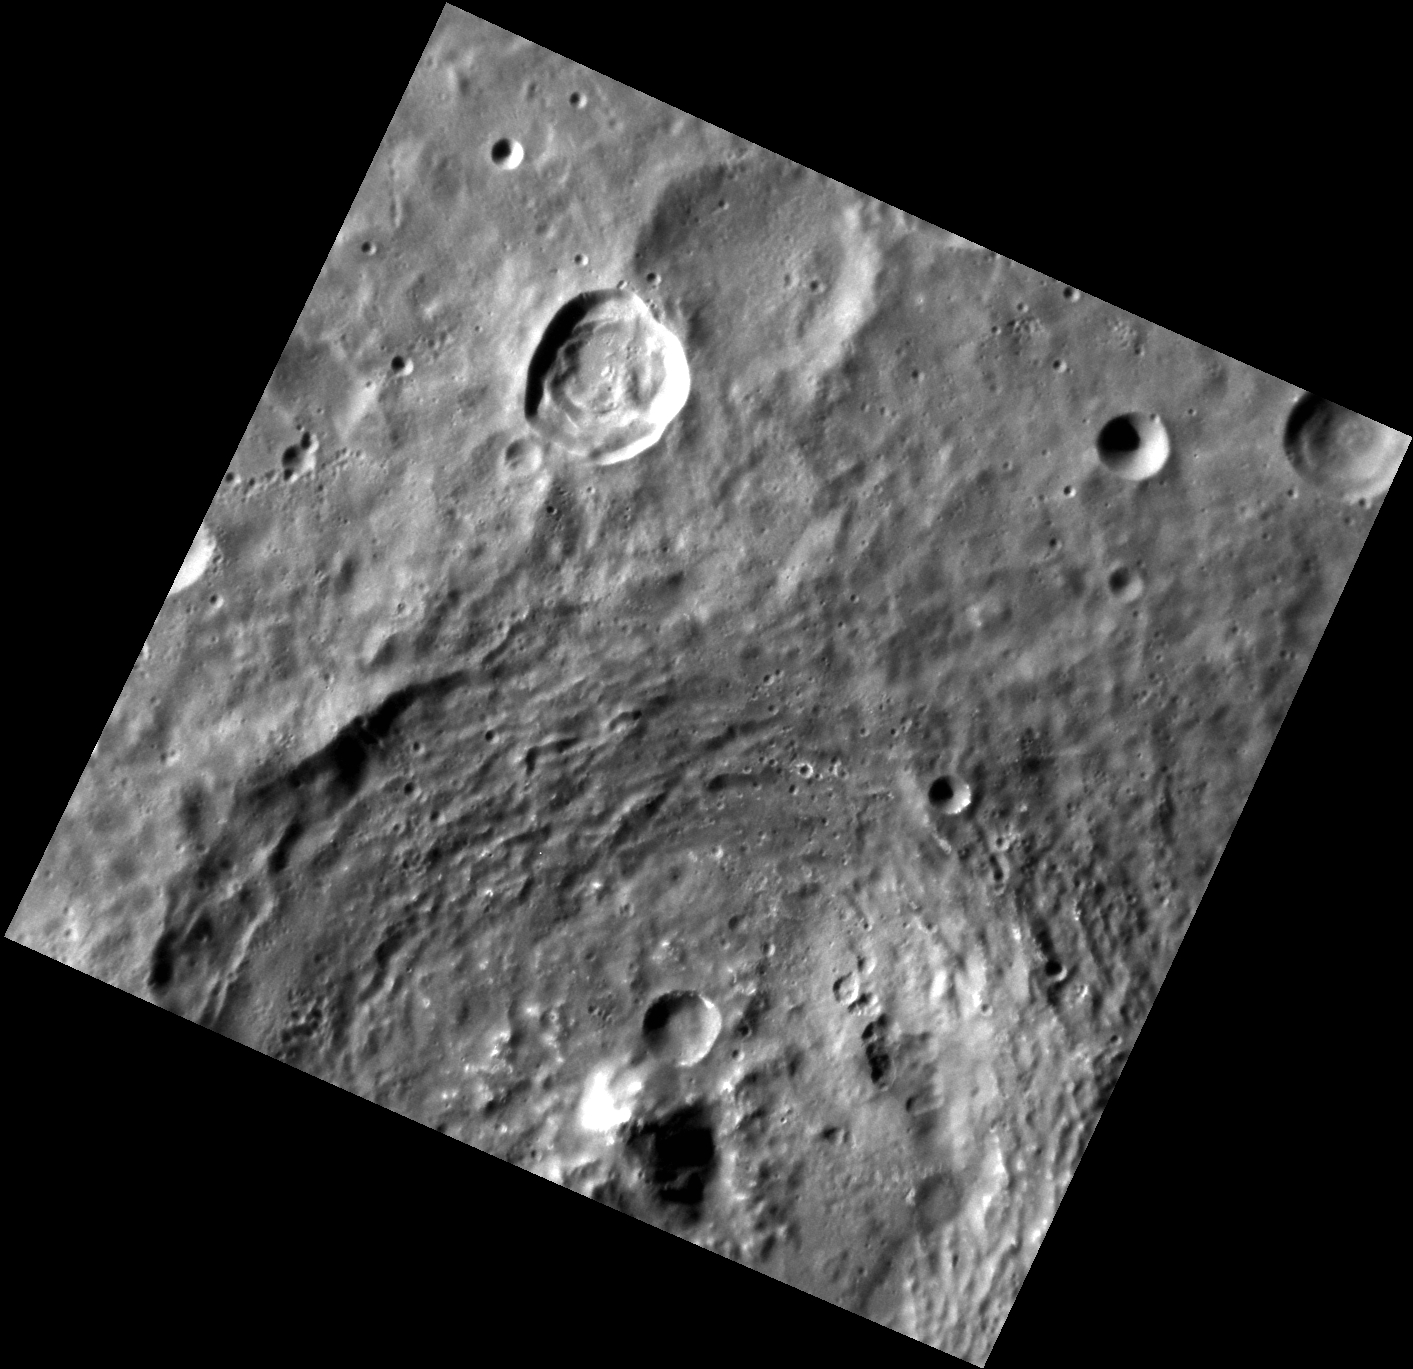

Over the Hills and Far Away

Grainger crater, seen at the bottom of this image, exhibits a tall central peak and interesting color features, including low-reflectance material and hollows. Grainger crater was named in 2012 for Australian composer, arranger, and pianist Percy Grainger (1882-1961), many of whose compositions are considered standards of the wind symphony/military band genre.

This image was acquired as a high-resolution targeted observation. Targeted observations are images of a small area on Mercury’s surface at resolutions much higher than the 200-meter/pixel morphology base map. It is not possible to cover all of Mercury’s surface at this high resolution, but typically several areas of high scientific interest are imaged in this mode each week.

Date acquired: January 30, 2012
Image Mission Elapsed Time (MET): 236408235
Image ID: 1330758
Instrument: Narrow Angle Camera (NAC) of the Mercury Dual Imaging System (MDIS)
Center Latitude: -42.90°
Center Longitude: 105.3° E
Resolution: 119 meters/pixel
Scale: Grainger crater is approximately 113 km (70 mi.) in diameter.
Incidence Angle: 65.3°
Emission Angle: 16.7°
Phase Angle: 81.7°

The MESSENGER spacecraft is the first ever to orbit the planet Mercury, and the spacecraft’s seven scientific instruments and radio science investigation are unraveling the history and evolution of the Solar System’s innermost planet. Visit the Why Mercury? section of this website to learn more about the key science questions that the MESSENGER mission is addressing. During the one-year primary mission, MDIS acquired 88,746 images and extensive other data sets. MESSENGER is now in a year-long extended mission, during which plans call for the acquisition of more than 80,000 additional images to support MESSENGER’s science goals.

For information regarding the use of images, see the MESSENGER image use policy.

Credit: NASA/Johns Hopkins University Applied Physics Laboratory/Carnegie Institution of Washington